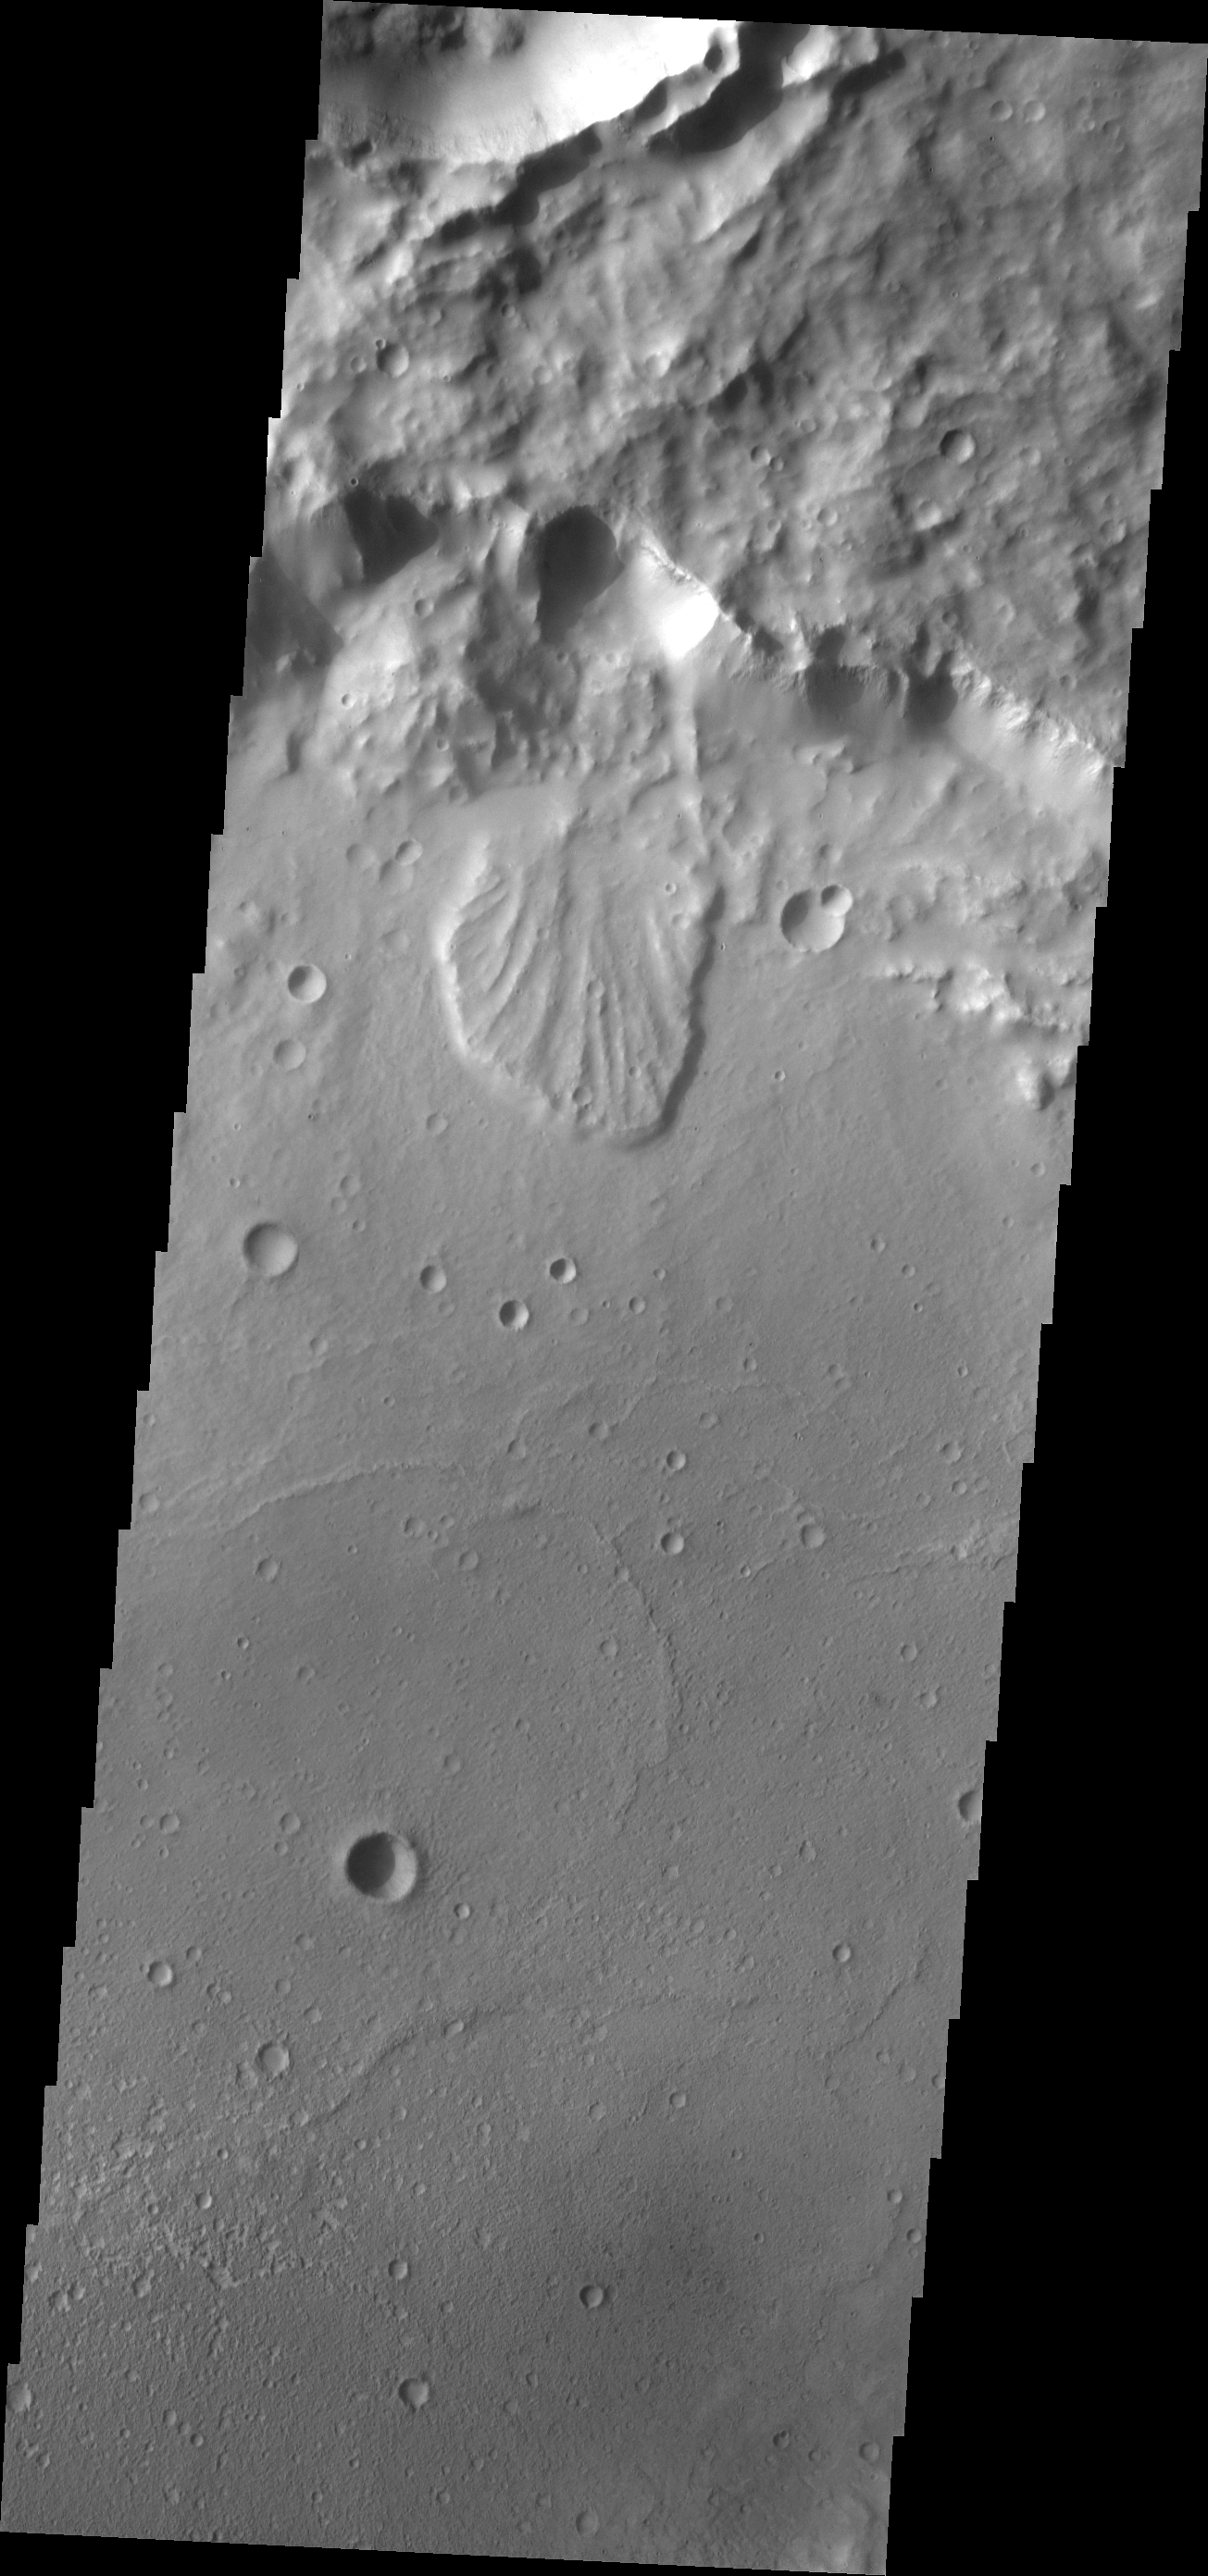

Landslide

The landslide seen in this VIS image occurs within an unnamed crater in Terra Cimmeria.

Image information: VIS instrument. Latitude -19.3N, Longitude 149.4E. 17 meter/pixel resolution.

Please see the THEMIS Data Citation Note for details on crediting THEMIS images.

Note: this THEMIS visual image has not been radiometrically nor geometrically calibrated for this preliminary release. An empirical correction has been performed to remove instrumental effects. A linear shift has been applied in the cross-track and down-track direction to approximate spacecraft and planetary motion. Fully calibrated and geometrically projected images will be released through the Planetary Data System in accordance with Project policies at a later time.

NASA’s Jet Propulsion Laboratory manages the 2001 Mars Odyssey mission for NASA’s Office of Space Science, Washington, D.C. The Thermal Emission Imaging System (THEMIS) was developed by Arizona State University, Tempe, in collaboration with Raytheon Santa Barbara Remote Sensing. The THEMIS investigation is led by Dr. Philip Christensen at Arizona State University. Lockheed Martin Astronautics, Denver, is the prime contractor for the Odyssey project, and developed and built the orbiter. Mission operations are conducted jointly from Lockheed Martin and from JPL, a division of the California Institute of Technology in Pasadena.

Credit: NASA/JPL/ASU